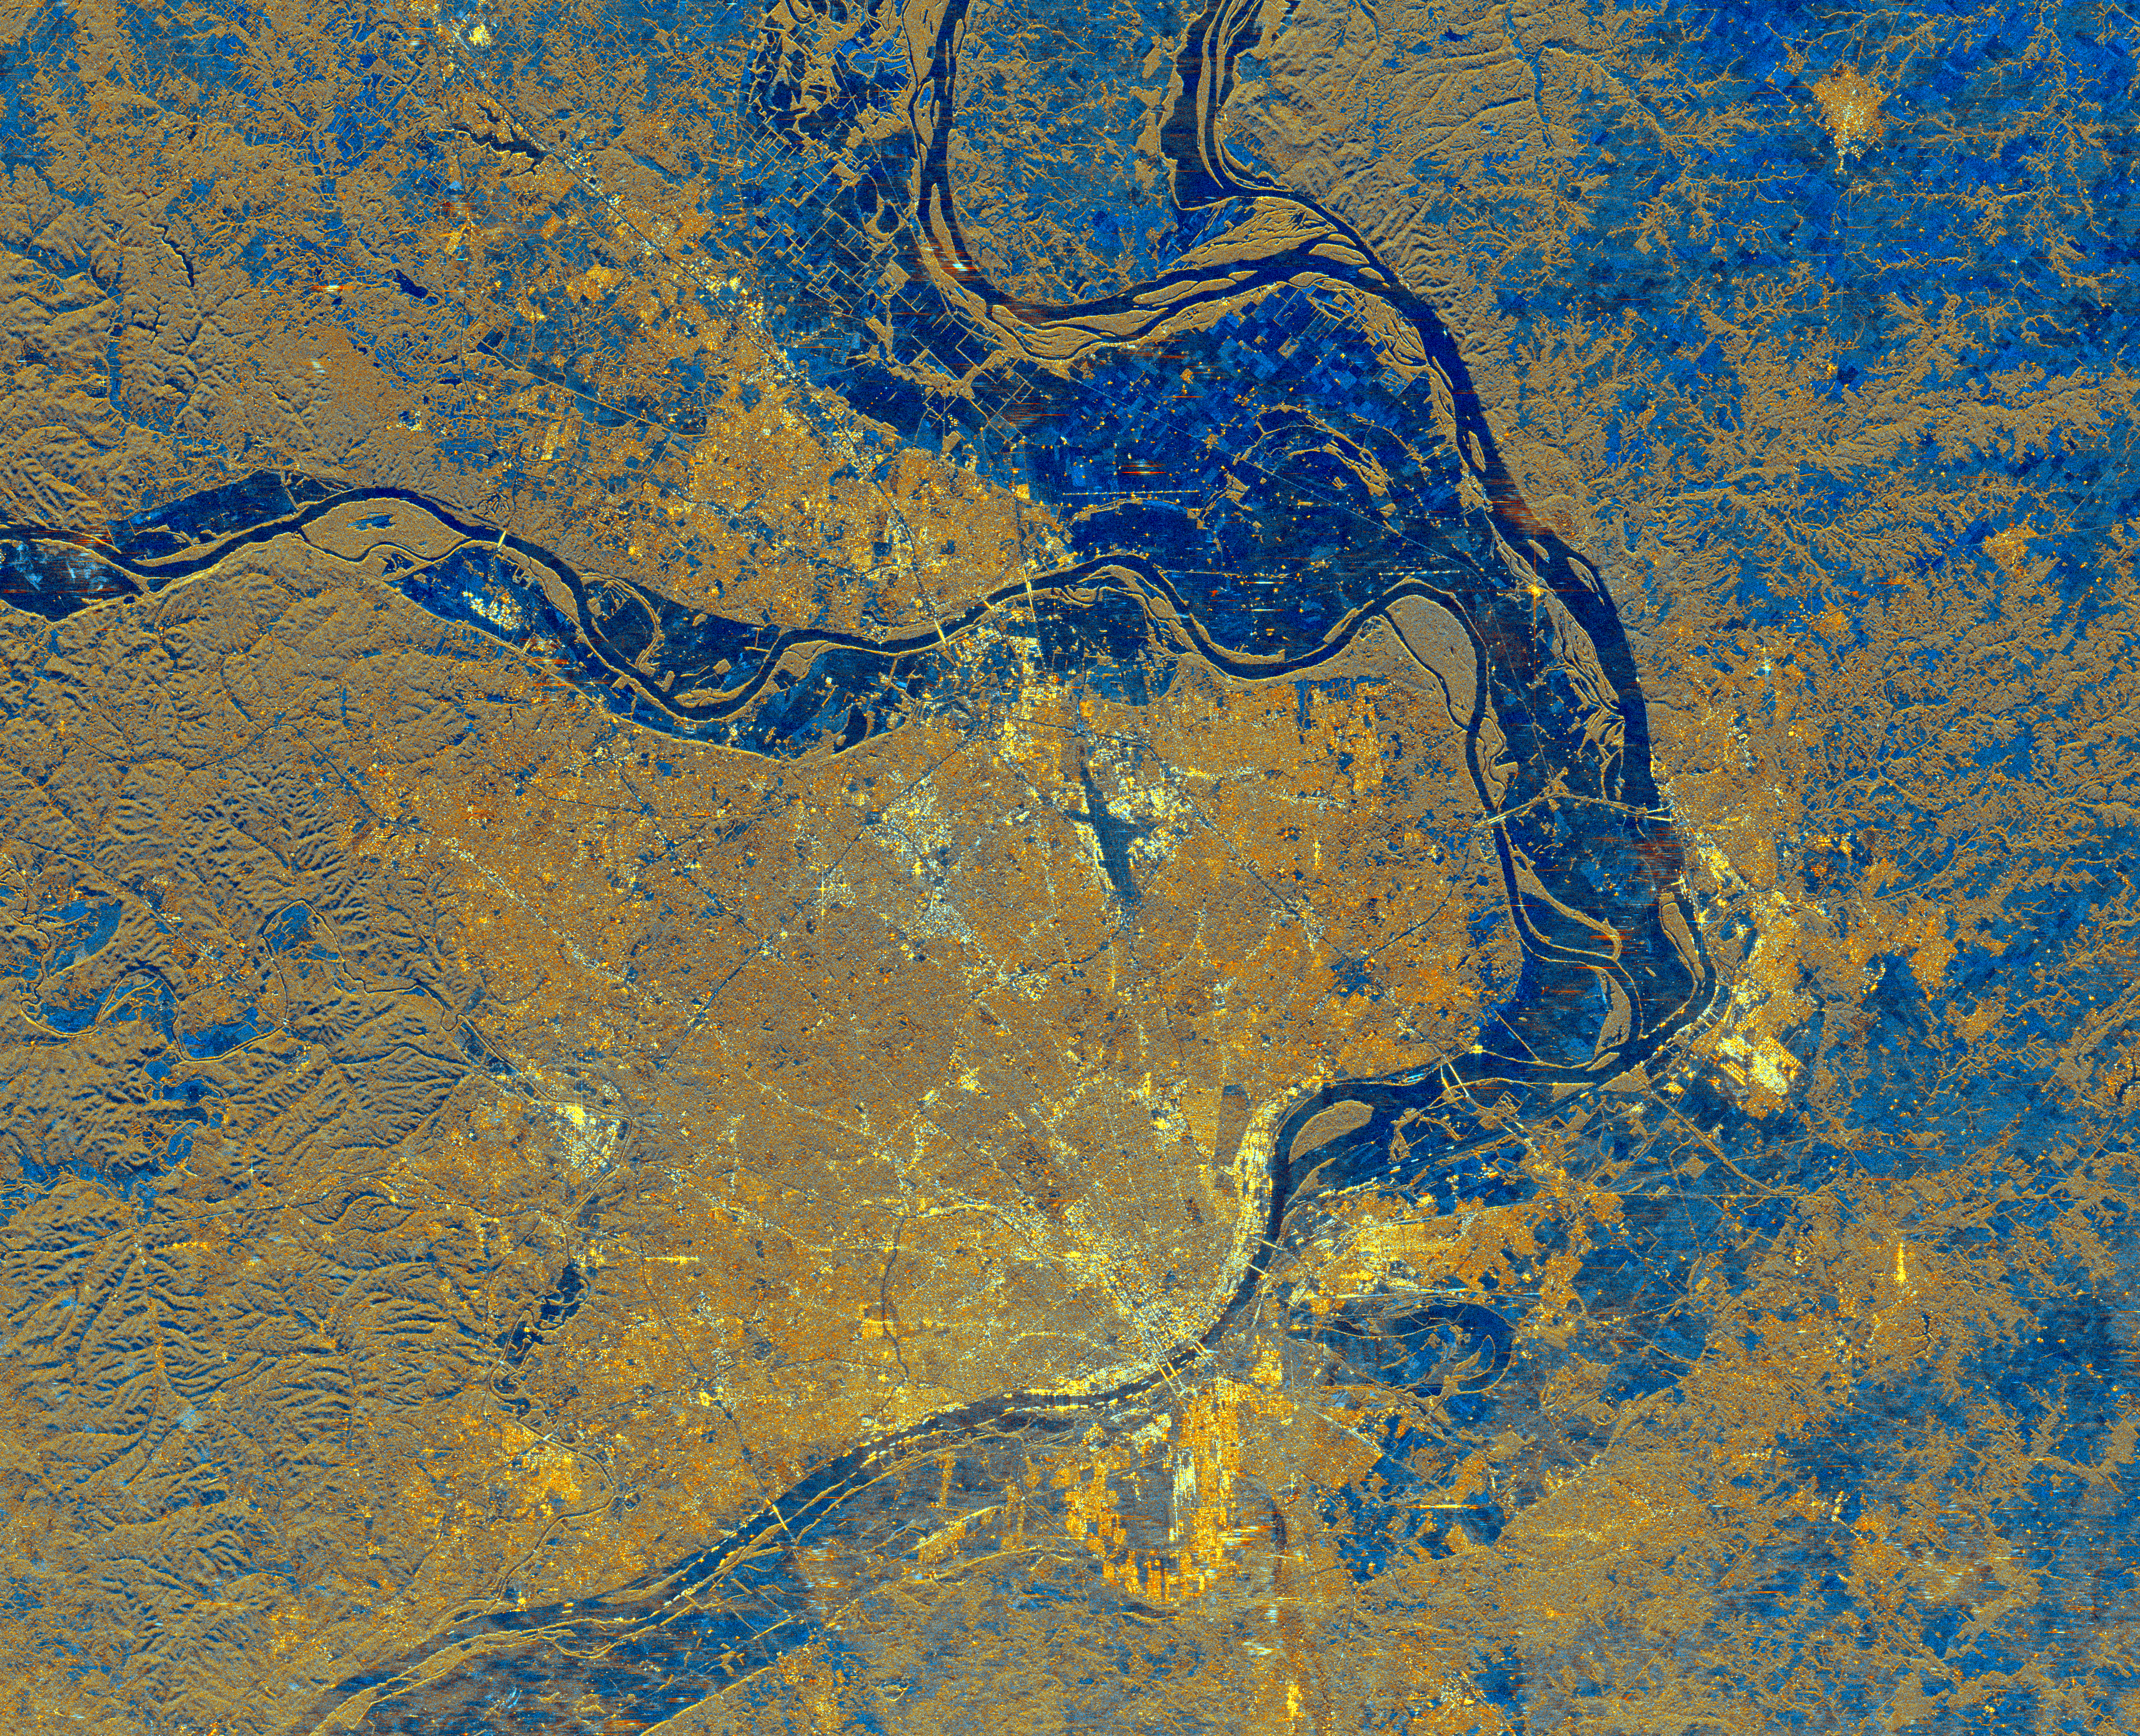

Space Radar Image of St. Louis, Missouri

This is a spaceborne radar image of the area surrounding St. Louis, Missouri, where the Mississippi and Missouri Rivers come together. The city of St. Louis is the bright gold area within a bend in the Mississippi River at the lower center of the image. The rivers show up as dark blue sinuous lines. Urbanized areas appear bright gold and forested areas are shown as a brownish color. Several bridges can be seen spanning the river near downtown St. Louis. The Missouri River flows east, from left to right, across the center of the image, and meets the Mississippi River, which flows from top to bottom of the image. A small stretch of the Illinois River is shown at the top of the image where it merges with the Mississippi. The Mississippi forms the state boundary between Illinois (to the right) and Missouri (to the left). Flat farmland areas within the river floodplains appear blue on the image. The major roadways that pass through the area can be seen radiating out from, and encircling, the city of St. Louis. These highways, the rivers and the bridges help maintain St. Louis’ reputation as the “Gateway to the West.

Credit: NASA/JPL